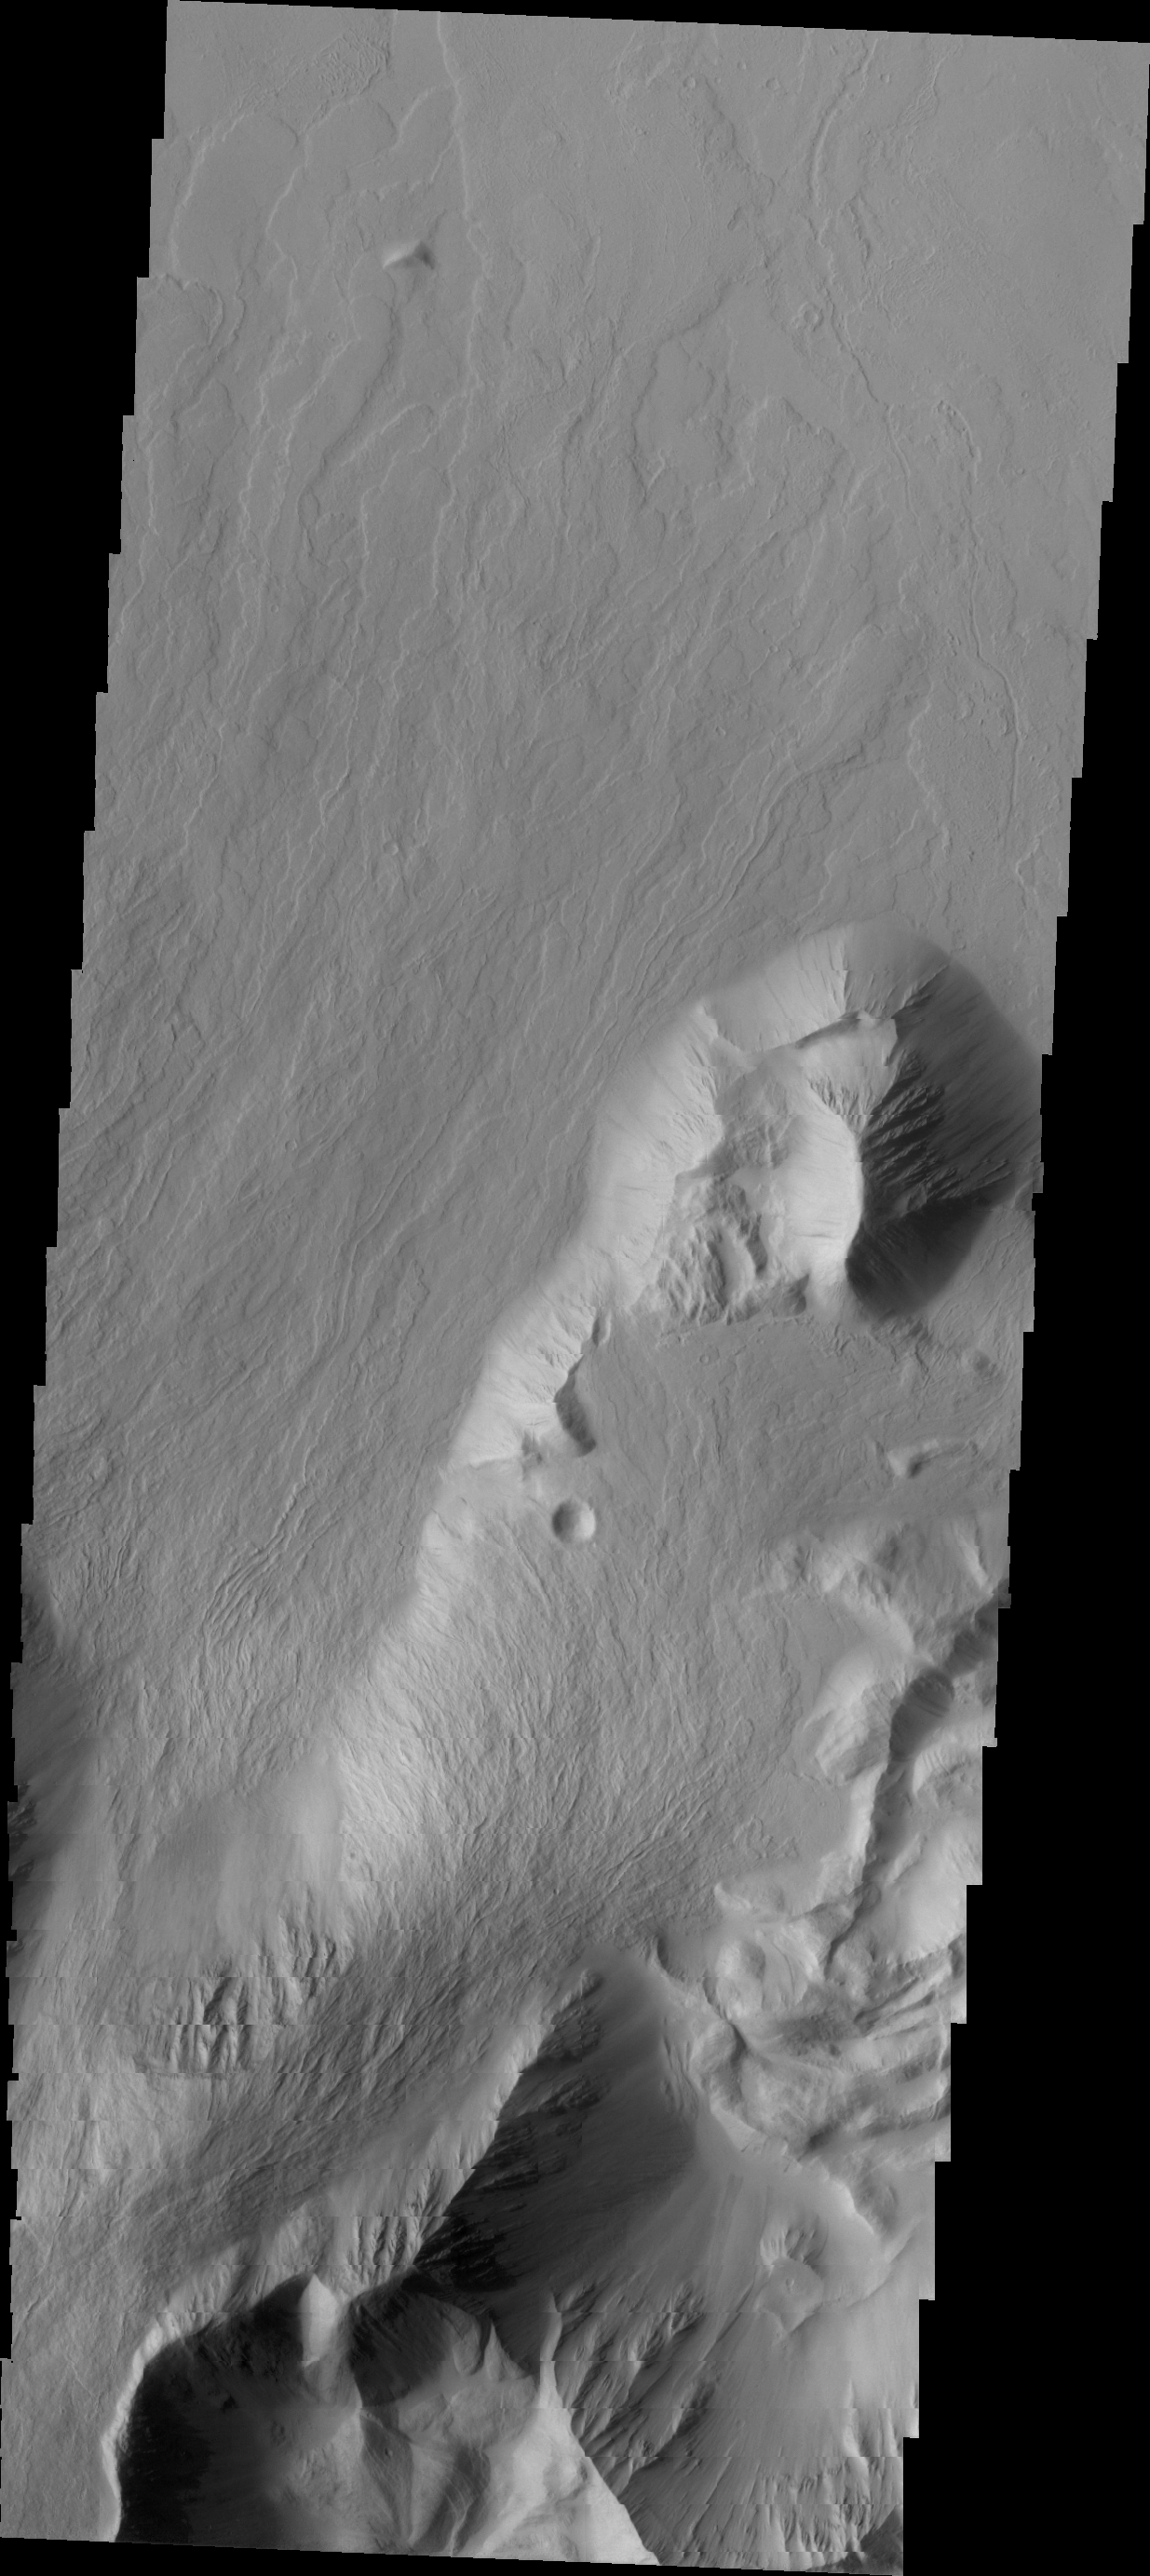

Olympus Rupes

Olympus Mons is surrounded by an escarpment, a steep cliff-face between the volcano and the surrounding lava flows. The escarpment is called Olympus Rupes, and today’s VIS image show part of this feature on the northeastern side of Olympus Mons.

Credit: NASA/JPL/ASU